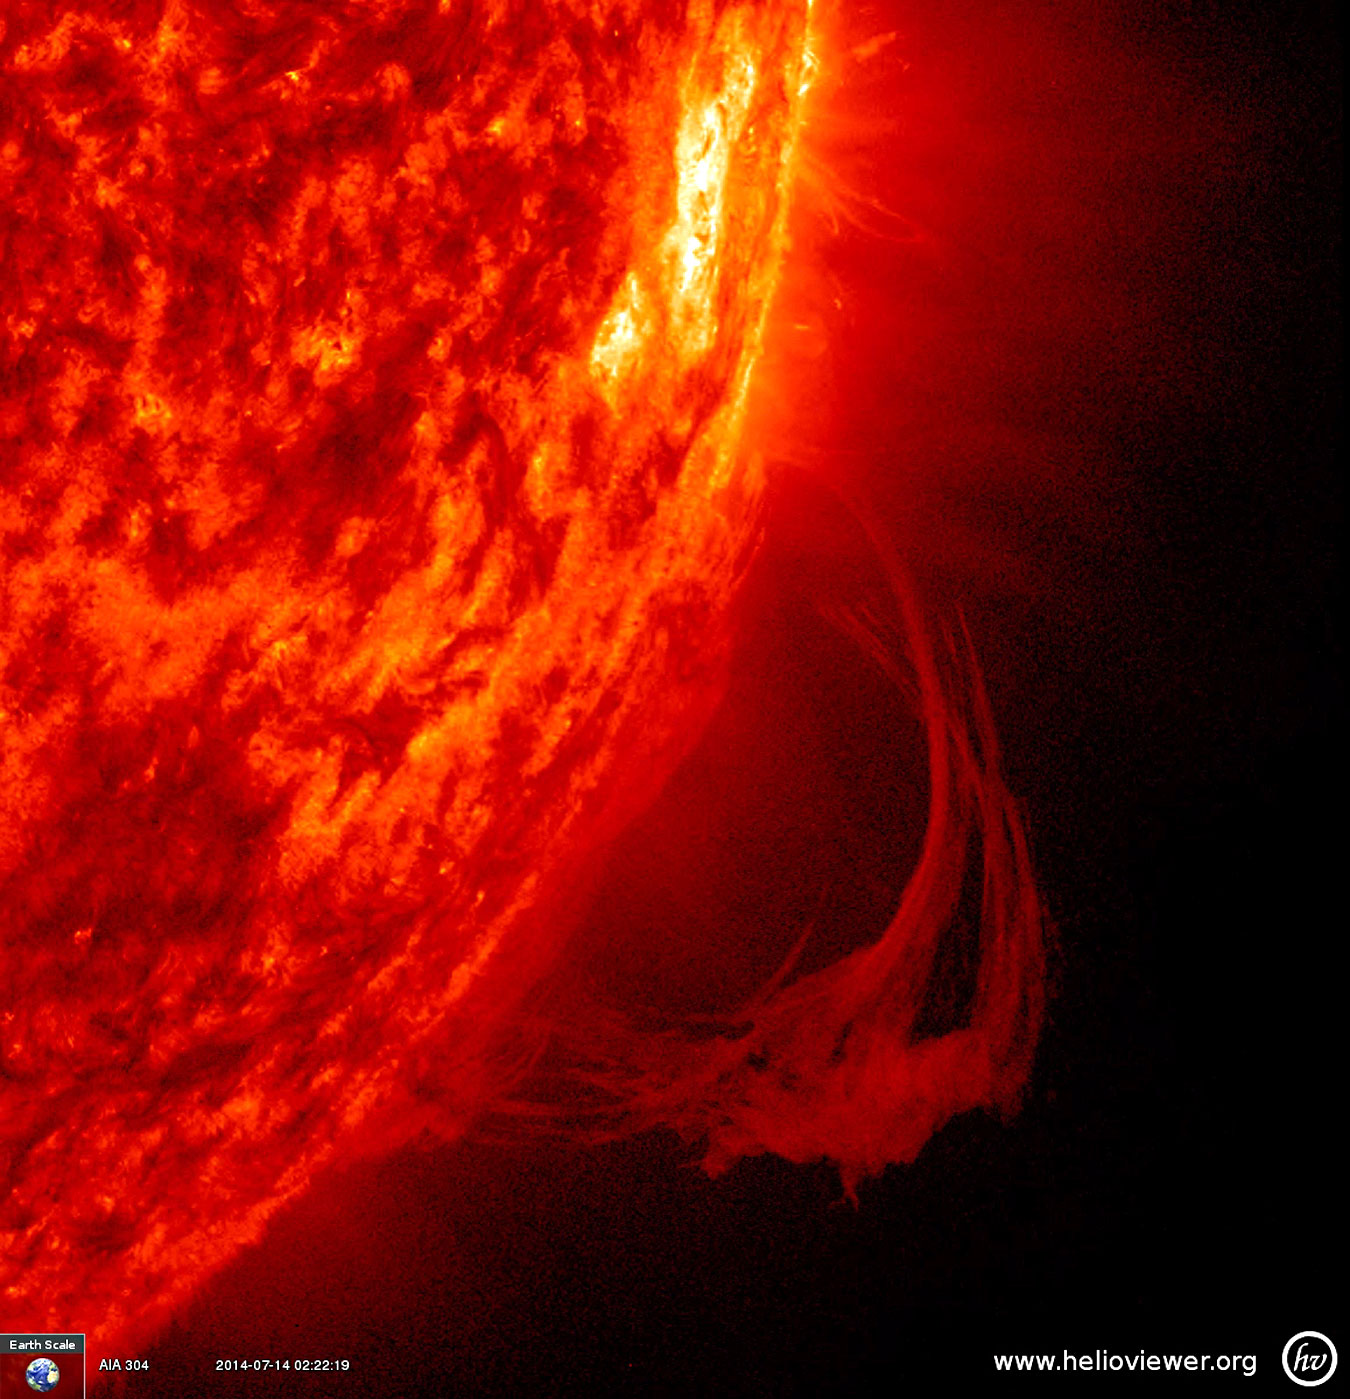

Spun and Confused

A long arch of plasma (called a prominence) was pulled this way and that by magnetic forces for a week before it finally dissipated (July 10-16, 2014). This close up was captured in extreme ultraviolet light. The Earth scale in the lower left corner gives one a sense of the length of the prominence.

Credit: NASA/SDO